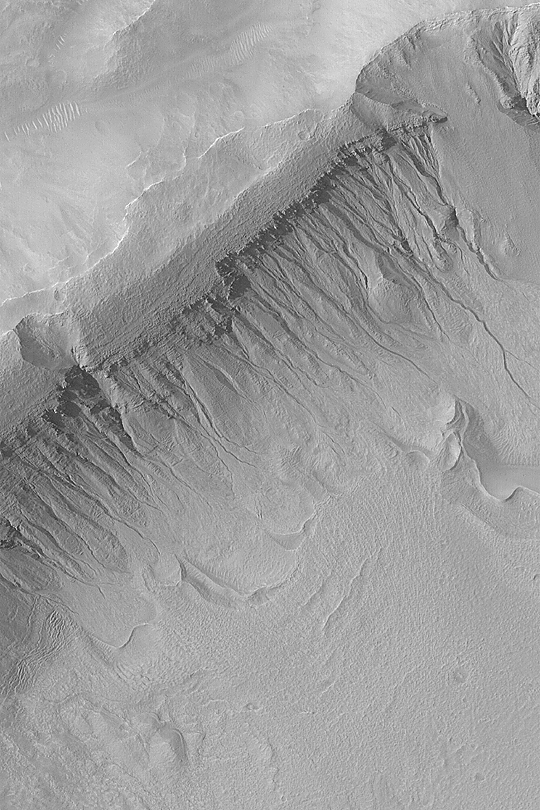

Gullies in Terra Sirenum

MGS MOC Release No. MOC2-406, 29 June 2003

Sending a very high resolution camera to Mars–the Mars Global Surveyor (MGS) Mars Orbiter Camera (MOC)–has resulted in some startling discoveries about the red planet since 1997. One of the MOC discoveries, announced three years ago in June 2000, is the presence of middle- and polar-latitude gullies that were cut by a fluid that behaves as water does. Since their discovery, gullies have generated considerable discussion and debate in the Mars science community. Some speculate that they are caused by groundwater, others suggest melting of subsurface ice or surface accumulations of snow. Still others debate whether the fluid was water, or something more exotic like gaseous carbon dioxide. Regardless, thousands of MOC images obtained since 1997 show that the gullies, while occurring at middle and polar latitudes, do not show a particular preference for poleward-facing slopes, as had been originally determined from the smaller sampling available in 1999 and 2000. Gullies tend to occur in regional clusters and they tend to be associated with layers exposed on the walls of craters, troughs, and valleys. This example shows gullies in the wall of an impact crater in Terra Sirenum near 39.1°S, 166.1°W. The picture was taken on June 10, 2003, the same day as the recent Mars Exploration Rover, Spirit, launch. The scene is illuminated from the upper left and covers an area 3 km (1.9 mi) across.

Credit: NASA/JPL/Malin Space Science Systems